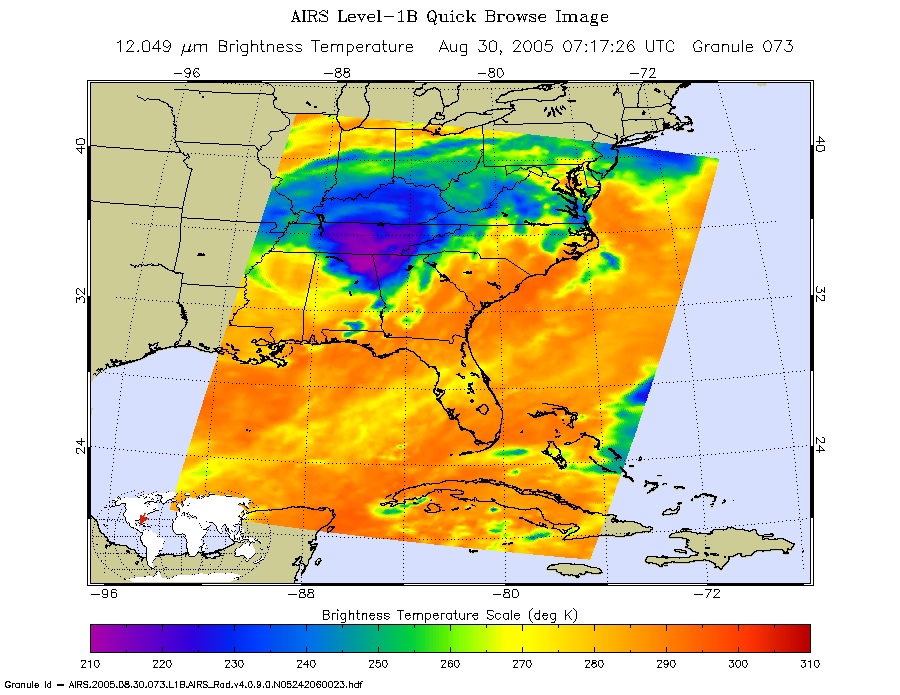

Hurricane Katrina as Observed by NASA’s Spaceborne Atmospheric Infrared Sounder (AIRS)

Figure 1: click on image for larger AIRS microwave image

At 1:30 a.m. local time this morning, the remnants of (now Tropical Depression) Katrina were centered on the Mississippi-Tennessee border. This microwave image from the Atmospheric Infrared Sounder instrument on NASA’s Aqua spacecrat shows that the area of most intense precipitation was concentrated to the north of the center of activity.

The infrared image shows how the storms look through an AIRS Infrared window channel. Window channels measure the temperature of the cloud tops or the surface of the Earth in cloud-free regions. The lowest temperatures are associated with high, cold cloud tops that make up the top of the hurricane. The infrared signal does not penetrate through clouds, so the purple color indicates the cool cloud tops of the storm. In cloud-free areas, the infrared signal is retrieved at the Earth’s surface, revealing warmer temperatures. Cooler areas are pushing to purple and warmer areas are pushing to red.

The microwave image (figure 1) reveals where the heaviest precipitation in the hurricane is taking place. The blue areas within the storm show the location of this heavy precipitation. Blue areas outside of the storm where there are moderate or no clouds are where the cold (in the microwave sense) sea surface shines through.

About AIRS
The Atmospheric Infrared Sounder, AIRS, in conjunction with the Advanced Microwave Sounding Unit, AMSU, senses emitted infrared and microwave radiation from Earth to provide a three-dimensional look at Earth’s weather and climate. Working in tandem, the two instruments make simultaneous observations all the way down to Earth’s surface, even in the presence of heavy clouds. With more than 2,000 channels sensing different regions of the atmosphere, the system creates a global, three-dimensional map of atmospheric temperature and humidity, cloud amounts and heights, greenhouse gas concentrations, and many other atmospheric phenomena. Launched into Earth orbit in 2002, the AIRS and AMSU instruments fly onboard NASA’s Aqua spacecraft and are managed by NASA’s Jet Propulsion Laboratory in Pasadena, Calif., under contract to NASA. JPL is a division of the California Institute of Technology in Pasadena.

Credit: NASA/JPL